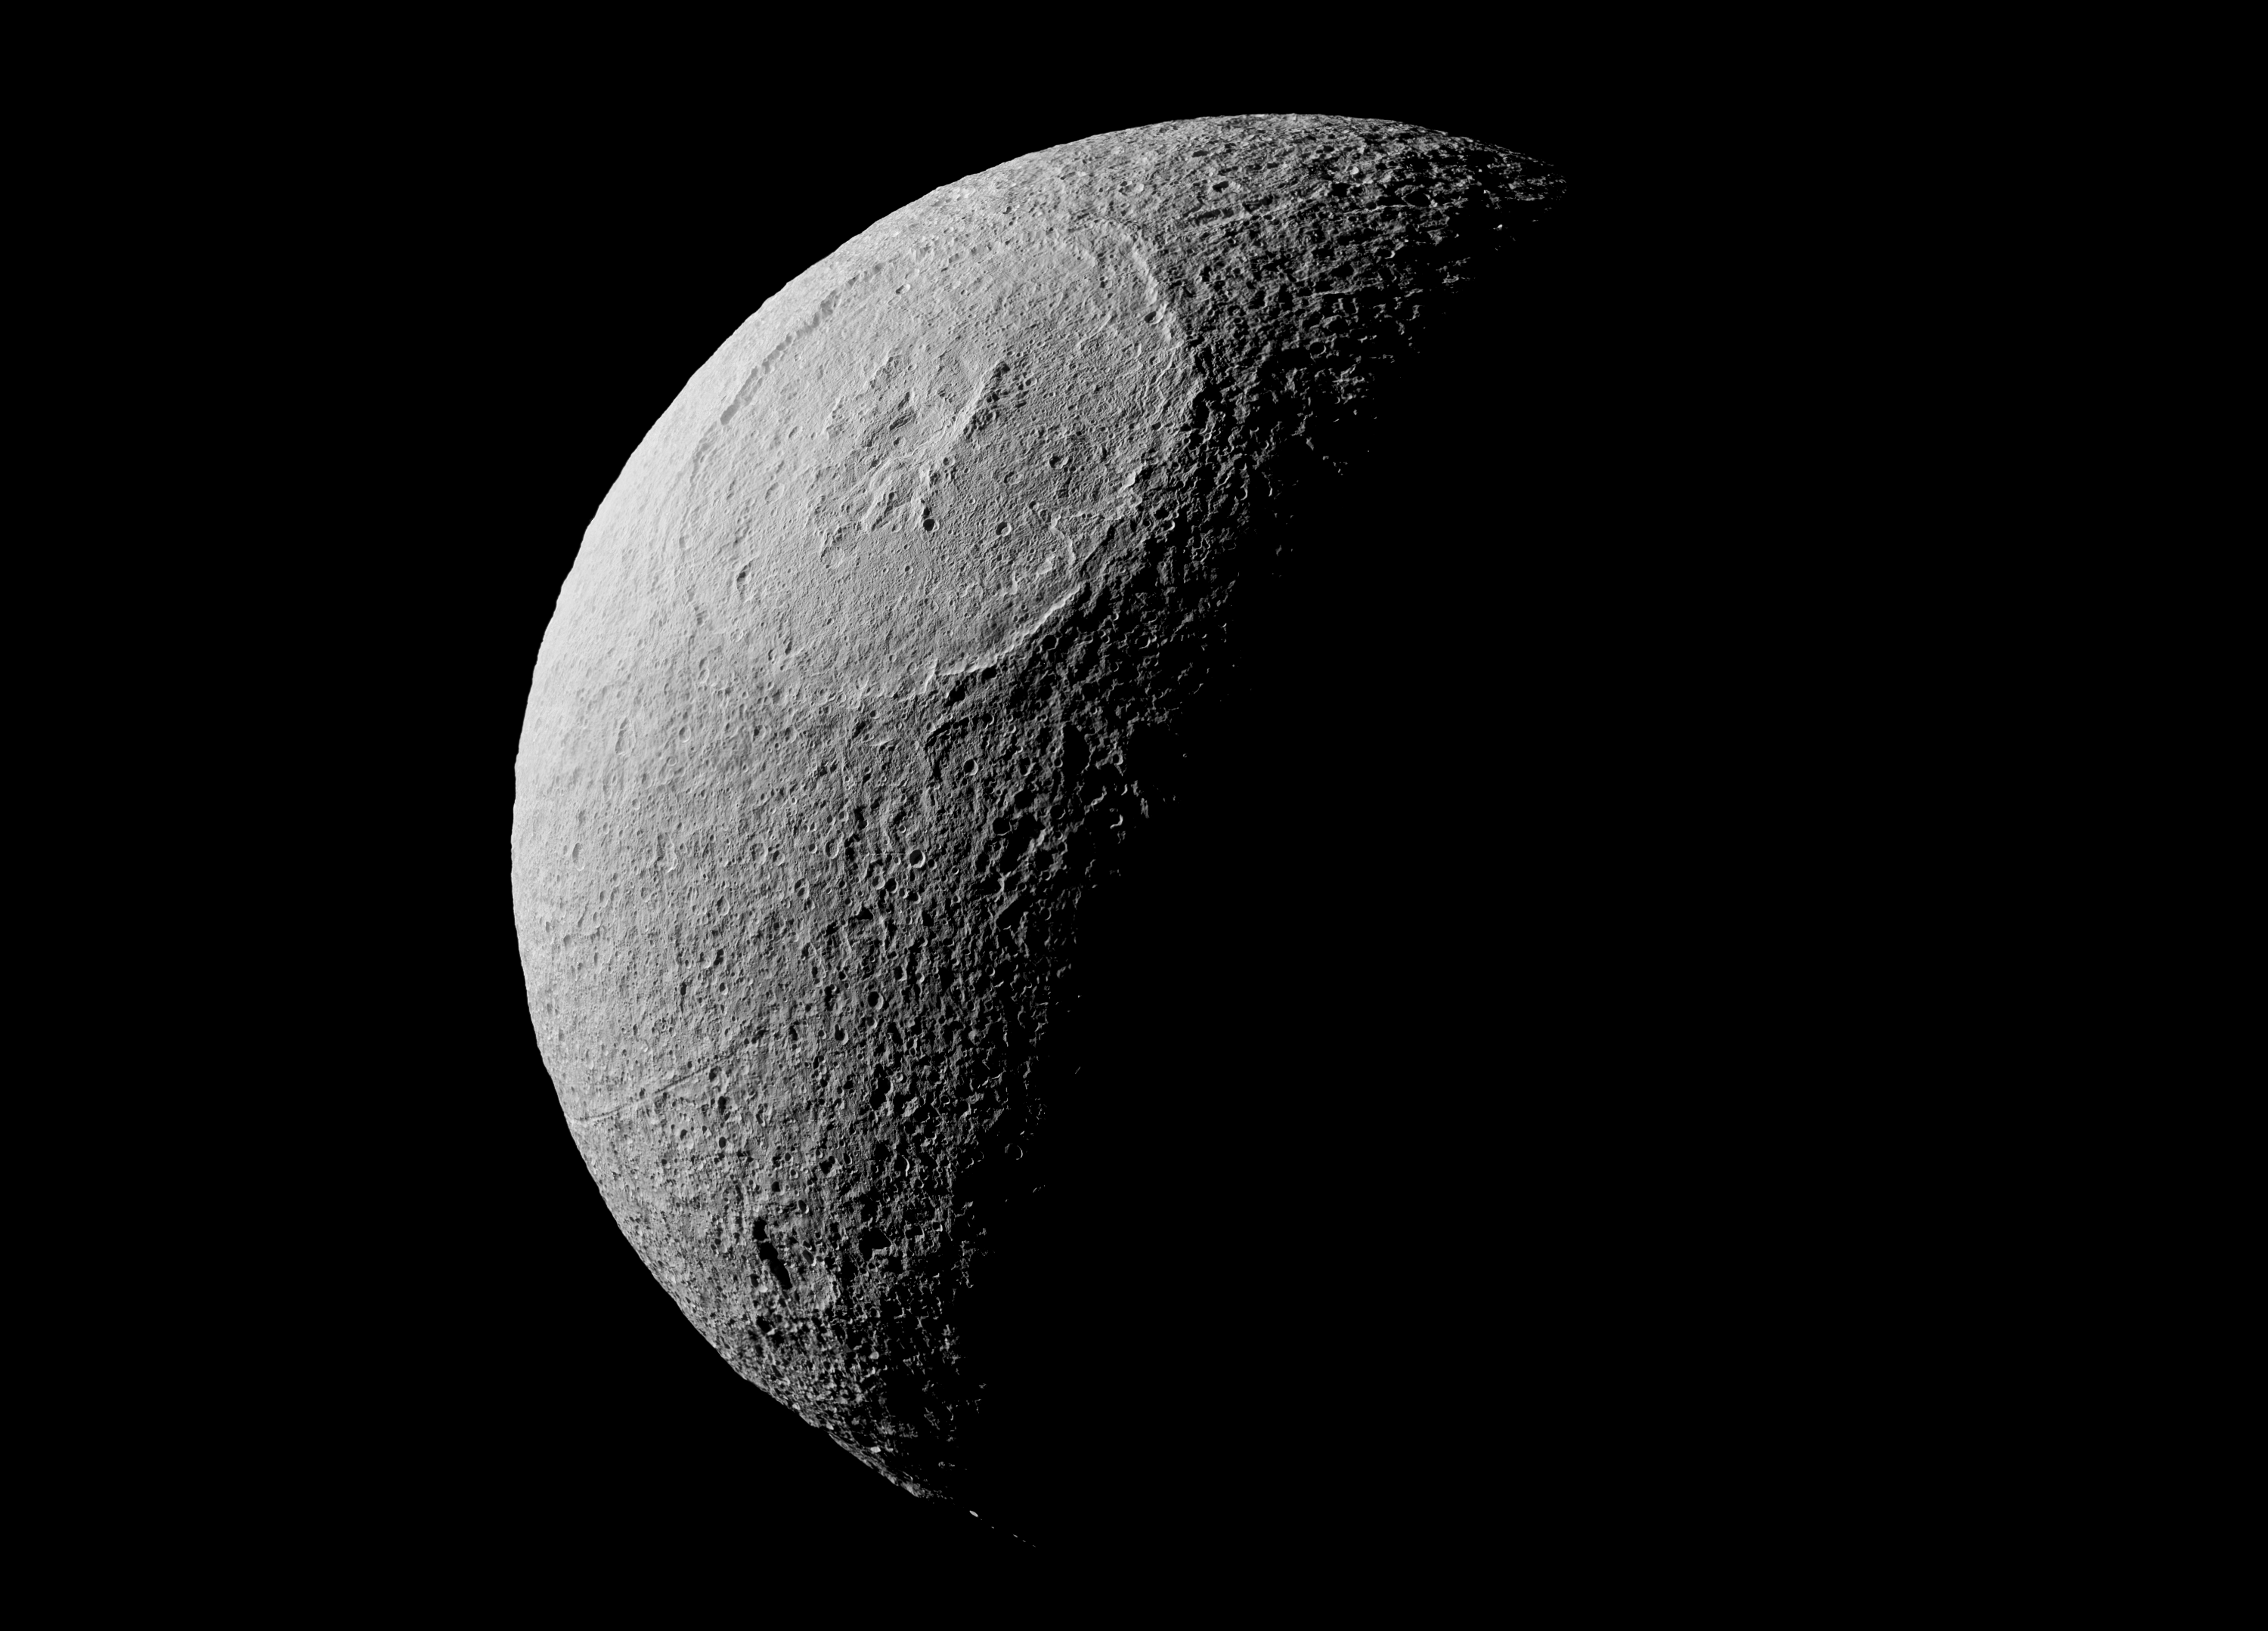

Mighty Odysseus

The most visually striking feature on Saturn’s icy moon Tethys is Odysseus crater. An enormous impact created the crater, which is about 280 miles (450 kilometers) across, with its ring of steep cliffs and the mountains that rise at its center. Odysseus is on the leading hemisphere of Tethys (1,071 kilometers, or 665 miles across). In this image, north on Tethys is up.

This view is a composite of several images taken in visible light with the Cassini spacecraft narrow-angle camera on Aug. 17, 2015, at a distance of about 28,000 miles (44,500 kilometers) from Tethys.

The Cassini spacecraft ended its mission on Sept. 15, 2017

The Cassini mission is a cooperative project of NASA, ESA (the European Space Agency) and the Italian Space Agency. The Jet Propulsion Laboratory, a division of Caltech in Pasadena, manages the mission for NASA’s Science Mission Directorate, Washington. The Cassini orbiter and its two onboard cameras were designed, developed and assembled at JPL. The imaging operations center is based at the Space Science Institute in Boulder, Colorado.

Credit: NASA/JPL-Caltech/Space Science Institute